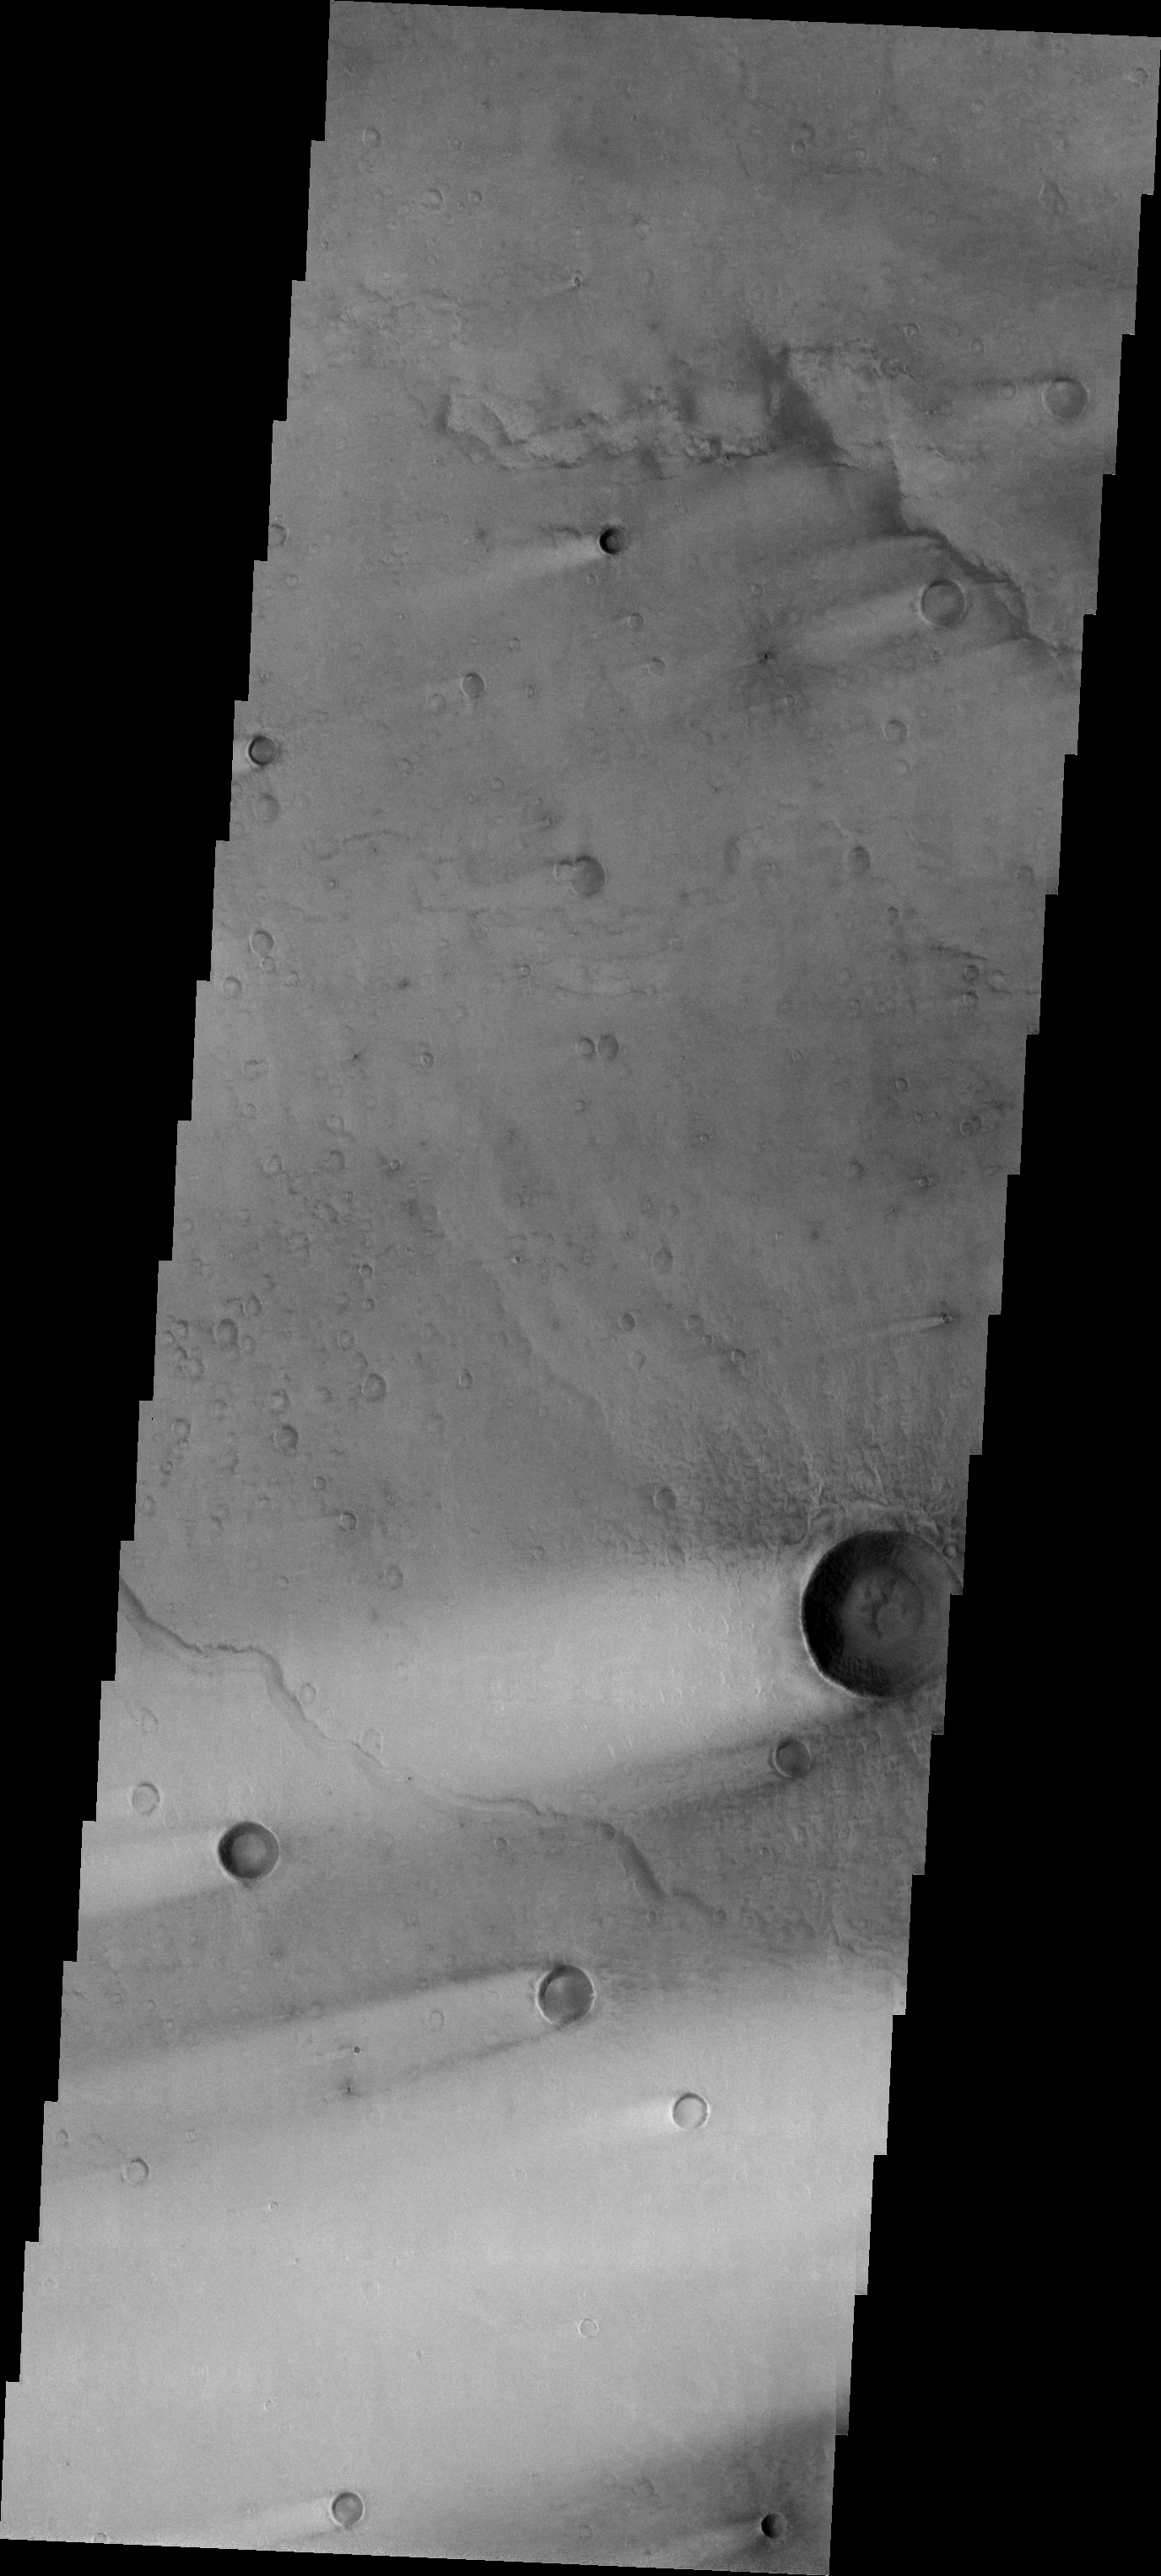

Wind Streaks

Released 12 July 2004

The atmosphere of Mars is a dynamic system. Water-ice clouds, fog, and hazes can make imaging the surface from space difficult. Dust storms can grow from local disturbances to global sizes, through which imaging is impossible. Seasonal temperature changes are the usual drivers in cloud and dust storm development and growth.

Eons of atmospheric dust storm activity has left its mark on the surface of Mars. Dust carried aloft by the wind has settled out on every available surface; sand dunes have been created and moved by centuries of wind; and the effect of continual sand-blasting has modified many regions of Mars, creating yardangs and other unusual surface forms.

Windstreaks are features caused by the interaction of wind and topographic landforms. The raised rims and bowls of impact craters causes a complex interaction such that the wind vortex in the lee of the crater can both scour away the surface dust and deposit it back in the center of the lee. If you look closely, you will see evidence of this in a darker “rim” enclosing a brighter interior.

Image information: VIS instrument. Latitude 6.9, Longitude 69.4 East (290.6 West). 19 meter/pixel resolution.

Note: this THEMIS visual image has not been radiometrically nor geometrically calibrated for this preliminary release. An empirical correction has been performed to remove instrumental effects. A linear shift has been applied in the cross-track and down-track direction to approximate spacecraft and planetary motion. Fully calibrated and geometrically projected images will be released through the Planetary Data System in accordance with Project policies at a later time.

NASA’s Jet Propulsion Laboratory manages the 2001 Mars Odyssey mission for NASA’s Office of Space Science, Washington, D.C. The Thermal Emission Imaging System (THEMIS) was developed by Arizona State University, Tempe, in collaboration with Raytheon Santa Barbara Remote Sensing. The THEMIS investigation is led by Dr. Philip Christensen at Arizona State University. Lockheed Martin Astronautics, Denver, is the prime contractor for the Odyssey project, and developed and built the orbiter. Mission operations are conducted jointly from Lockheed Martin and from JPL, a division of the California Institute of Technology in Pasadena.

Credit: NASA/JPL/Arizona State University